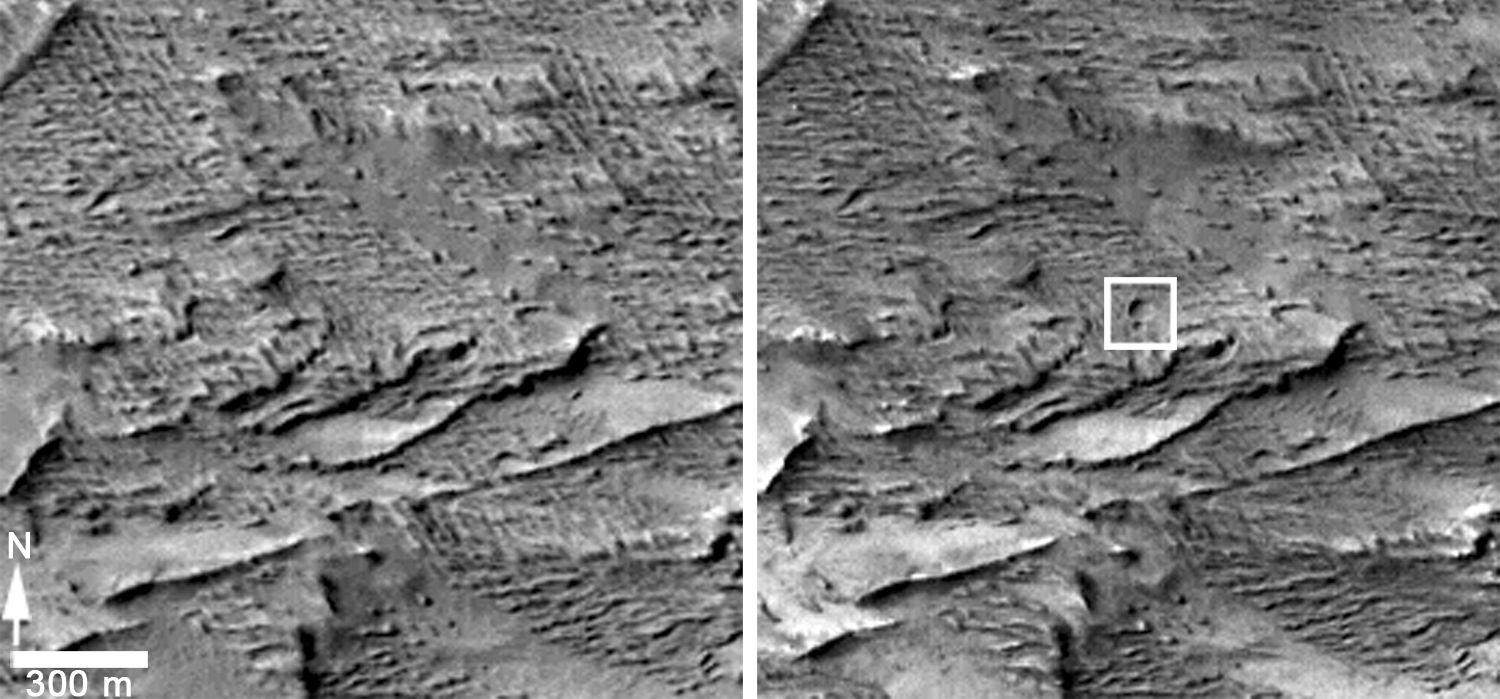

Before-and-After Views Confirm Fresh Craters

These images from the Context Camera (CTX) on NASA’s Mars Reconnaissance Orbiter were taken before (left) and after (right) an apparent impact scar appeared in the area in March 2012 and was detected in images from the orbiter’s Mars Color Imager (MARCI). Comparing the Jan. 16, 2012, image on the left with the April 6, 2014, image on the right confirms that two adjacent fresh craters appeared during that interval.

Each of these two images covers an area about 1 mile (1.6 kilometers) across. The craters are within the inscribed rectangle of the “after” image. The larger of the two craters is 159 feet (48.5 meters) wide, making it the biggest fresh crater ever clearly confirmed with before-and-after images, on Mars or anywhere else. Follow-up observations with the same orbiter’s High Resolution Imaging Science Experiment (HiRISE) camera (see PIA18382.

Many of the approximately 400 fresh impact craters on Mars that have been confirmed with before-and-after images were first seen as dark scars detected in CTX images and then confirmed to have craters within the scars when follow-up observations were made with the High Resolution Imaging Science Experiment (HiRISE) camera. This impact is the only one, so far, big enough for the scar to be first detected in MARCI images (see PIA18381), with follow-up confirmation of a crater by CTX.

CTX is one of six instruments on NASA’s Mars Reconnaissance Orbiter. The camera was built by and is operated by Malin Space Science Systems, San Diego. NASA’s Jet Propulsion Laboratory, a division of the California Institute of Technology in Pasadena, manages the Mars Reconnaissance Orbiter Project for NASA’s Science Mission Directorate, Washington.

Credit: NASA/JPL-Caltech/MSSS